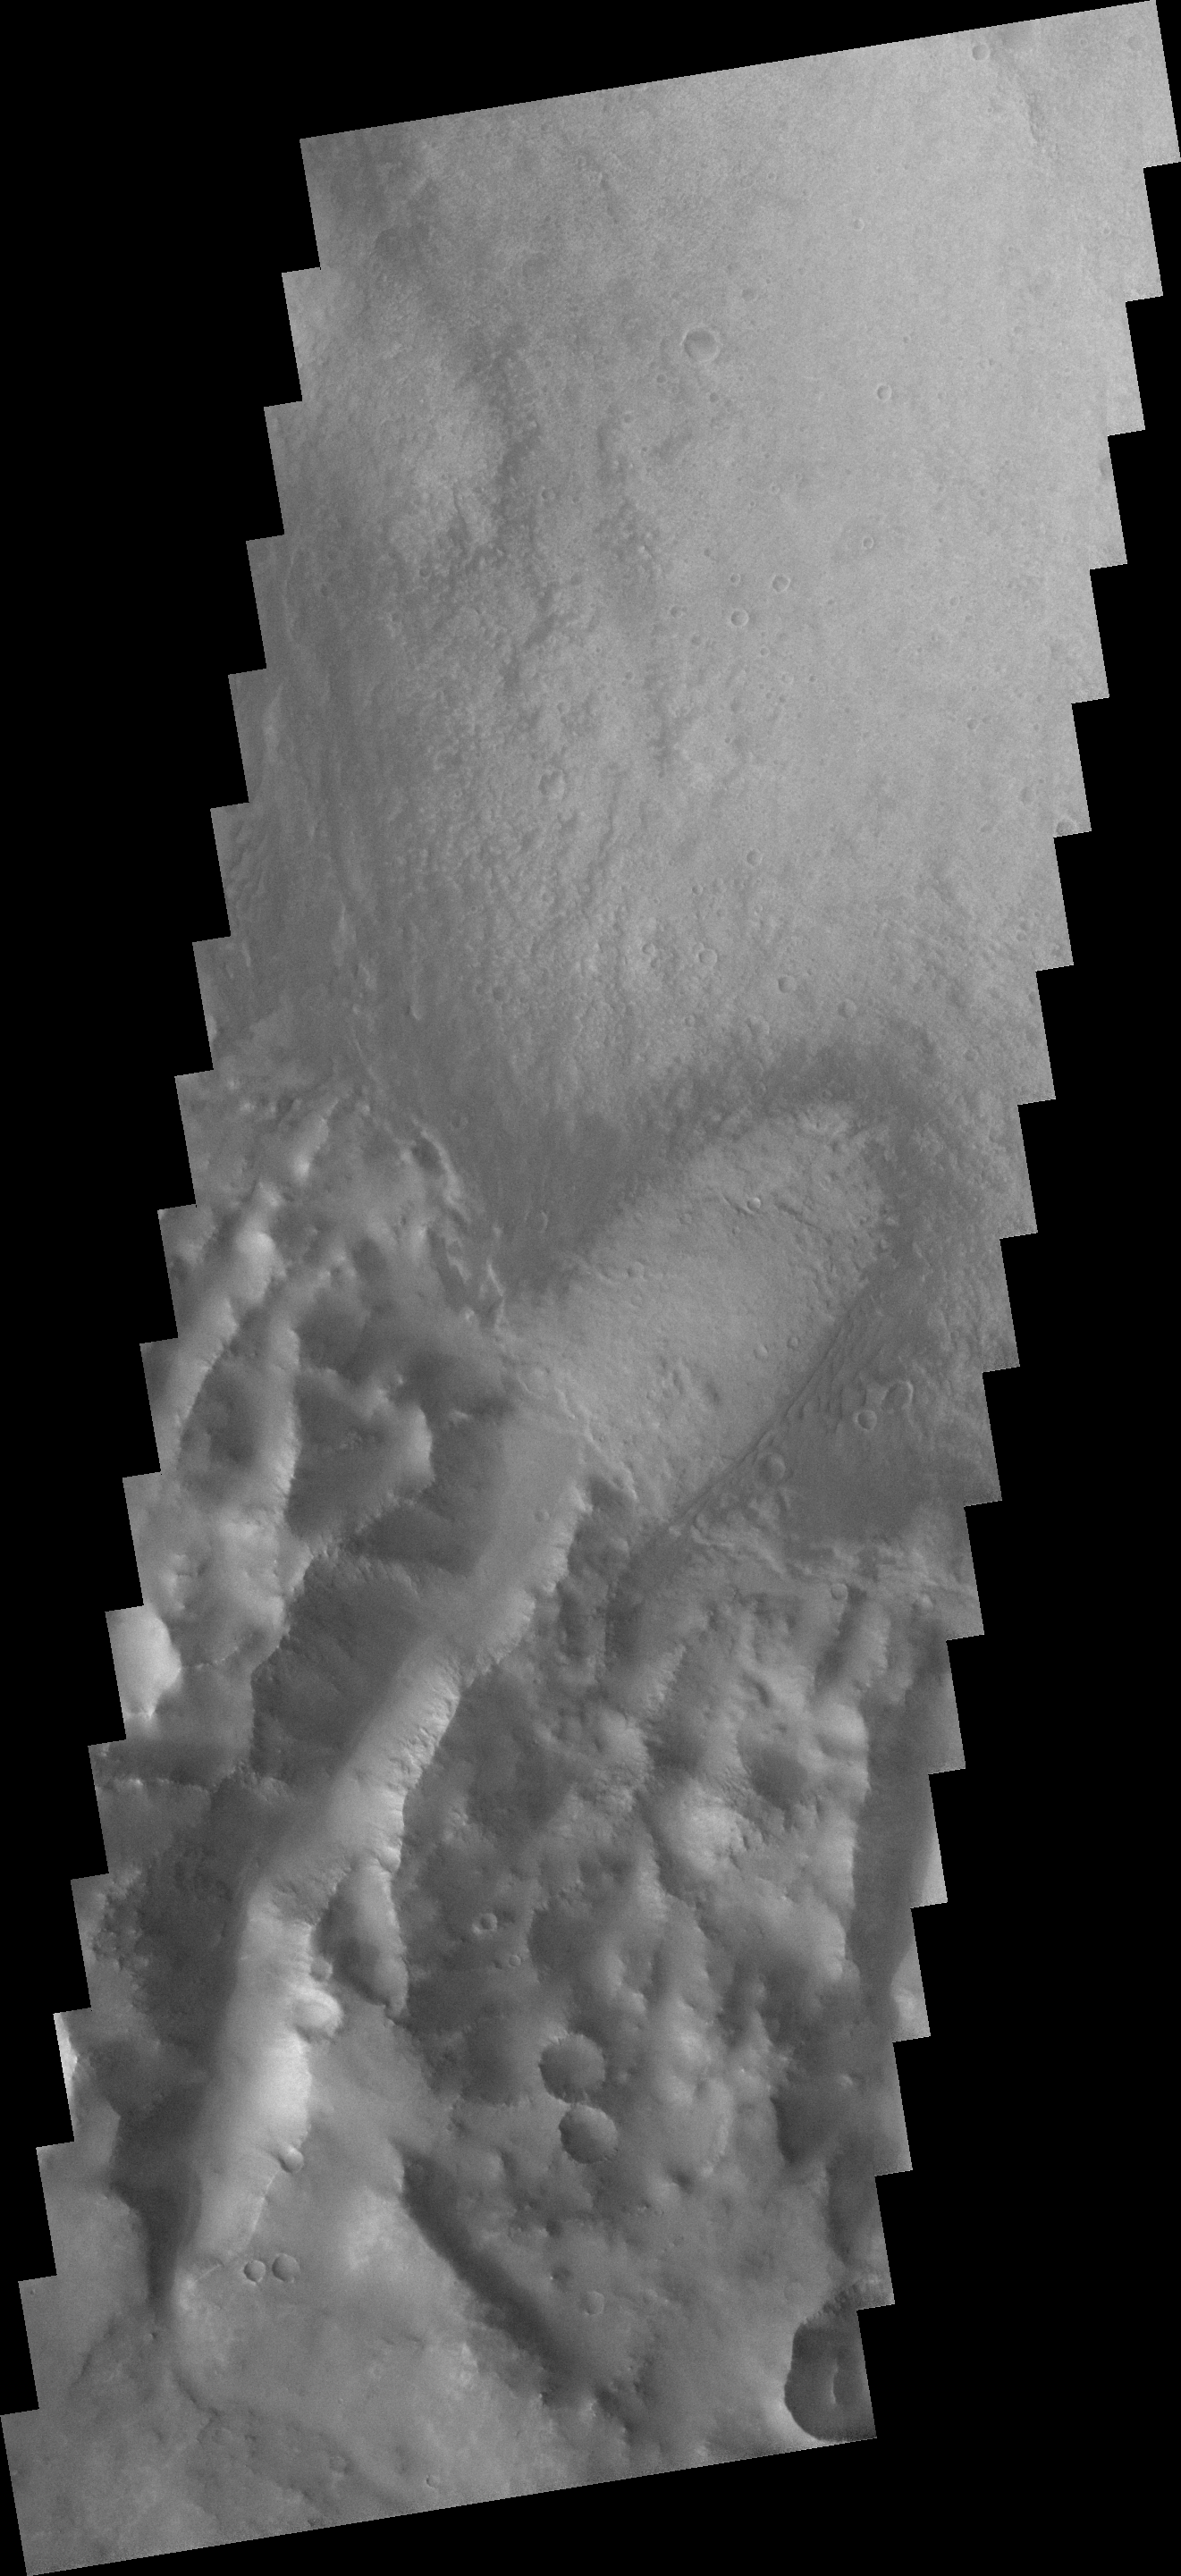

Channeled Winds

This low resolution VIS image shows a large portion of etched terrain near the south pole of Mars.

Image information: VIS instrument. Latitude 10S, Longitude 37.2E. 18 meter/pixel resolution.

Note: this THEMIS visual image has not been radiometrically nor geometrically calibrated for this preliminary release. An empirical correction has been performed to remove instrumental effects. A linear shift has been applied in the cross-track and down-track direction to approximate spacecraft and planetary motion. Fully calibrated and geometrically projected images will be released through the Planetary Data System in accordance with Project policies at a later time.

NASA’s Jet Propulsion Laboratory manages the 2001 Mars Odyssey mission for NASA’s Office of Space Science, Washington, D.C. The Thermal Emission Imaging System (THEMIS) was developed by Arizona State University, Tempe, in collaboration with Raytheon Santa Barbara Remote Sensing. The THEMIS investigation is led by Dr. Philip Christensen at Arizona State University. Lockheed Martin Astronautics, Denver, is the prime contractor for the Odyssey project, and developed and built the orbiter. Mission operations are conducted jointly from Lockheed Martin and from JPL, a division of the California Institute of Technology in Pasadena.

Credit: NASA/JPL/ASU